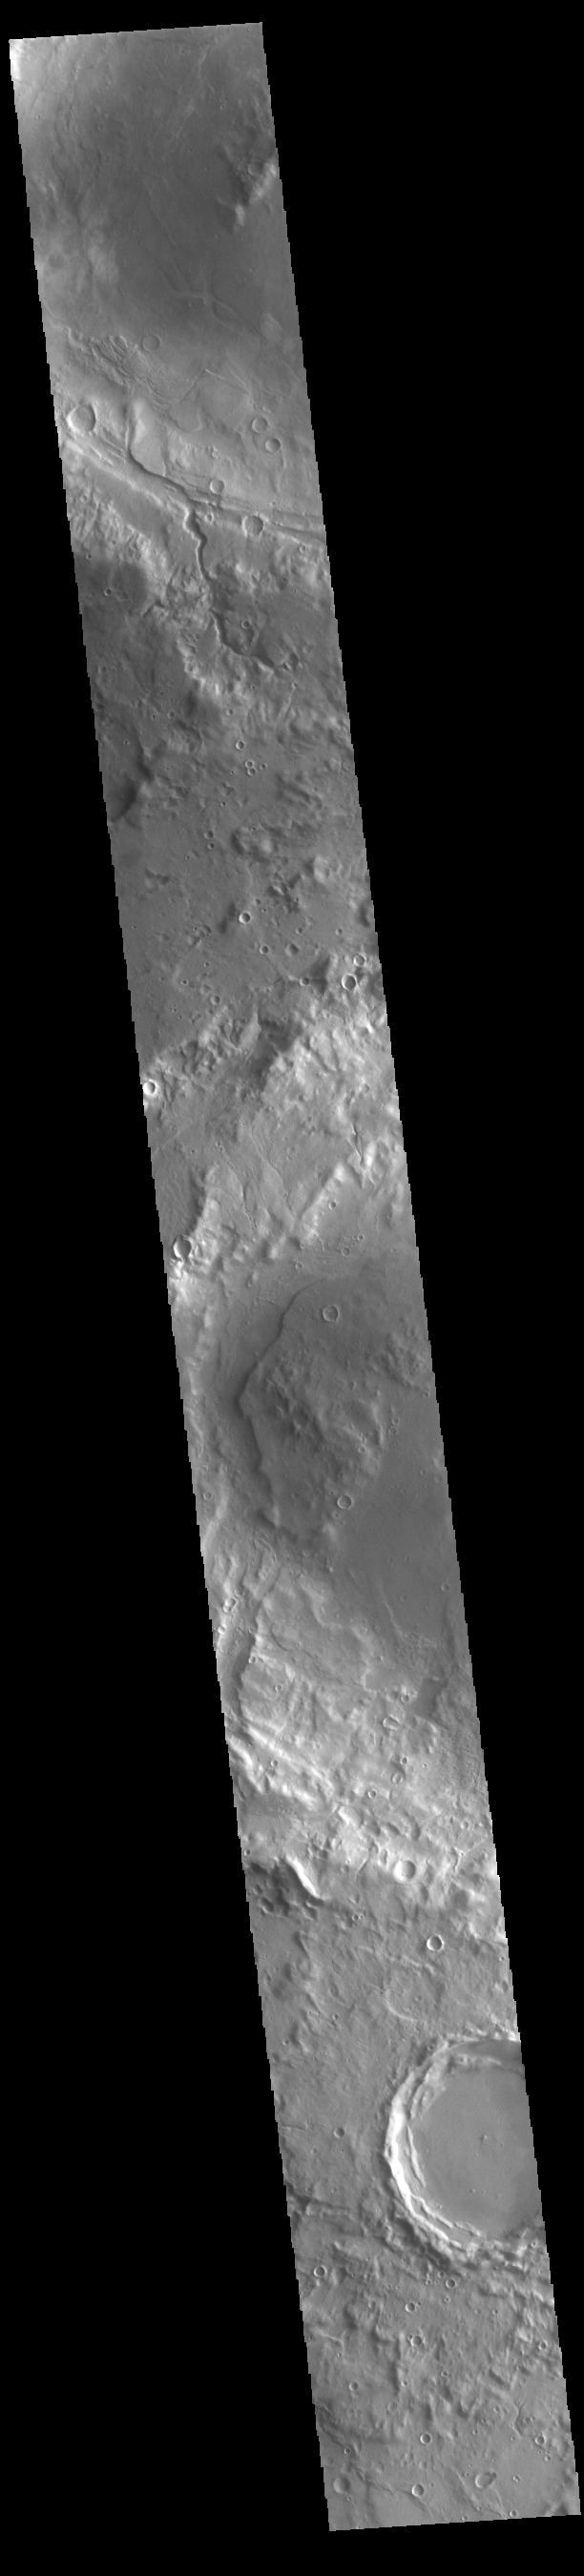

Arabia Terra Craters

Today’s VIS image shows three craters located in northern Arabia Terra. The top two have material deposits on the crater floors that postdate the formation of the impact crater. A large channel dissects the rim of the crater at the top of the image. The central crater is named Focas Crater.

Credit: NASA/JPL-Caltech/ASU